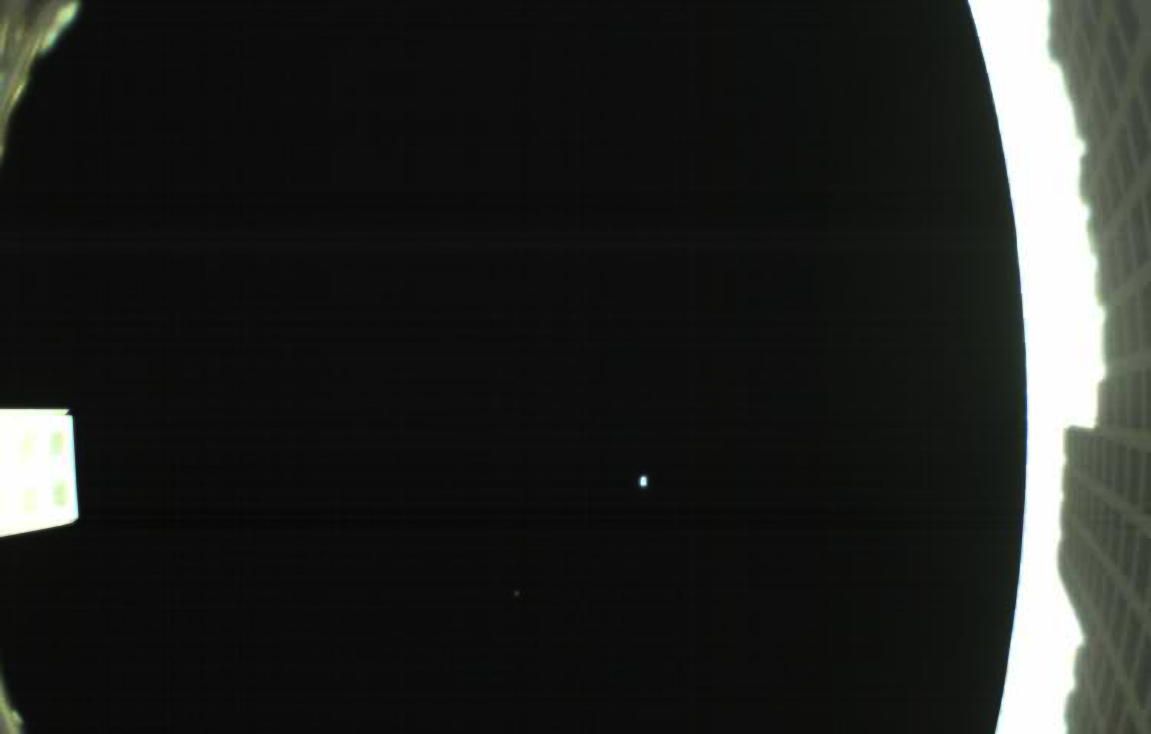

First Image from MarCO-B

Annotated Image

The first image captured by one of NASA’s Mars Cube One (MarCO) CubeSats. The image, which shows both the CubeSat’s unfolded high-gain antenna at right and the Earth and its moon in the center, was acquired by MarCO-B on May 9.

MarCO is a pair of small spacecraft accompanying NASA’s InSight (Interior Investigations Using Seismic Investigations, Geodesy and Heat Transport) lander. Together, MarCO-A and MarCO-B are the first CubeSats ever sent to deep space. InSight is the first mission to ever explore Mars’ deep interior.

If the MarCO CubeSats make the entire journey to Mars, they will attempt to relay data about InSight back to Earth as the lander enters the Martian atmosphere and lands. MarCO will not collect any science, but are intended purely as a technology demonstration. They could serve as a pathfinder for future CubeSat missions.

The MarCO and InSight projects are managed for NASA’s Science Mission Directorate, Washington, by JPL, a division of the California Institute of Technology, Pasadena.

Credit: NASA/JPL-Caltech